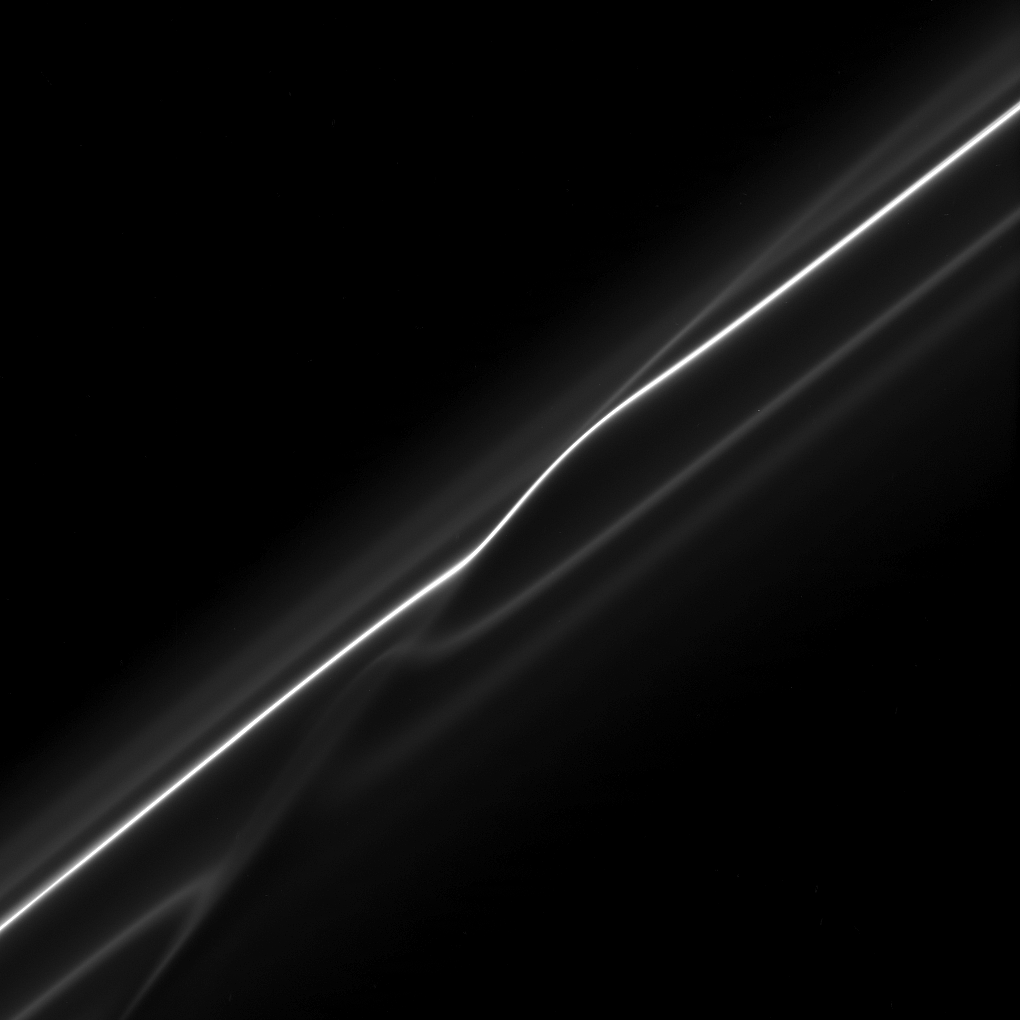

Ring Disrupted

In this image of the F ring, taken shortly after its ring particles encountered the shepherd moon Prometheus, the disruption to the ring caused by the moon is evident.

The bright core of the ring and its neighboring faint strands show kinks where the moon’s gravity has altered the orbits of the ring particles.

The image was taken in visible light with the Cassini spacecraft narrow-angle camera on Oct. 23, 2008 at a distance of approximately 444,000 kilometers (276,000 miles) from Saturn and at a Sun-Saturn-spacecraft, or phase, angle of 88 degrees. Image scale is 2 kilometers (1 mile) per pixel.

The Cassini-Huygens mission is a cooperative project of NASA, the European Space Agency and the Italian Space Agency. The Jet Propulsion Laboratory, a division of the California Institute of Technology in Pasadena, manages the mission for NASA’s Science Mission Directorate, Washington, D.C. The Cassini orbiter and its two onboard cameras were designed, developed and assembled at JPL. The imaging operations center is based at the Space Science Institute in Boulder, Colo.

Credit: NASA/JPL/Space Science Institute